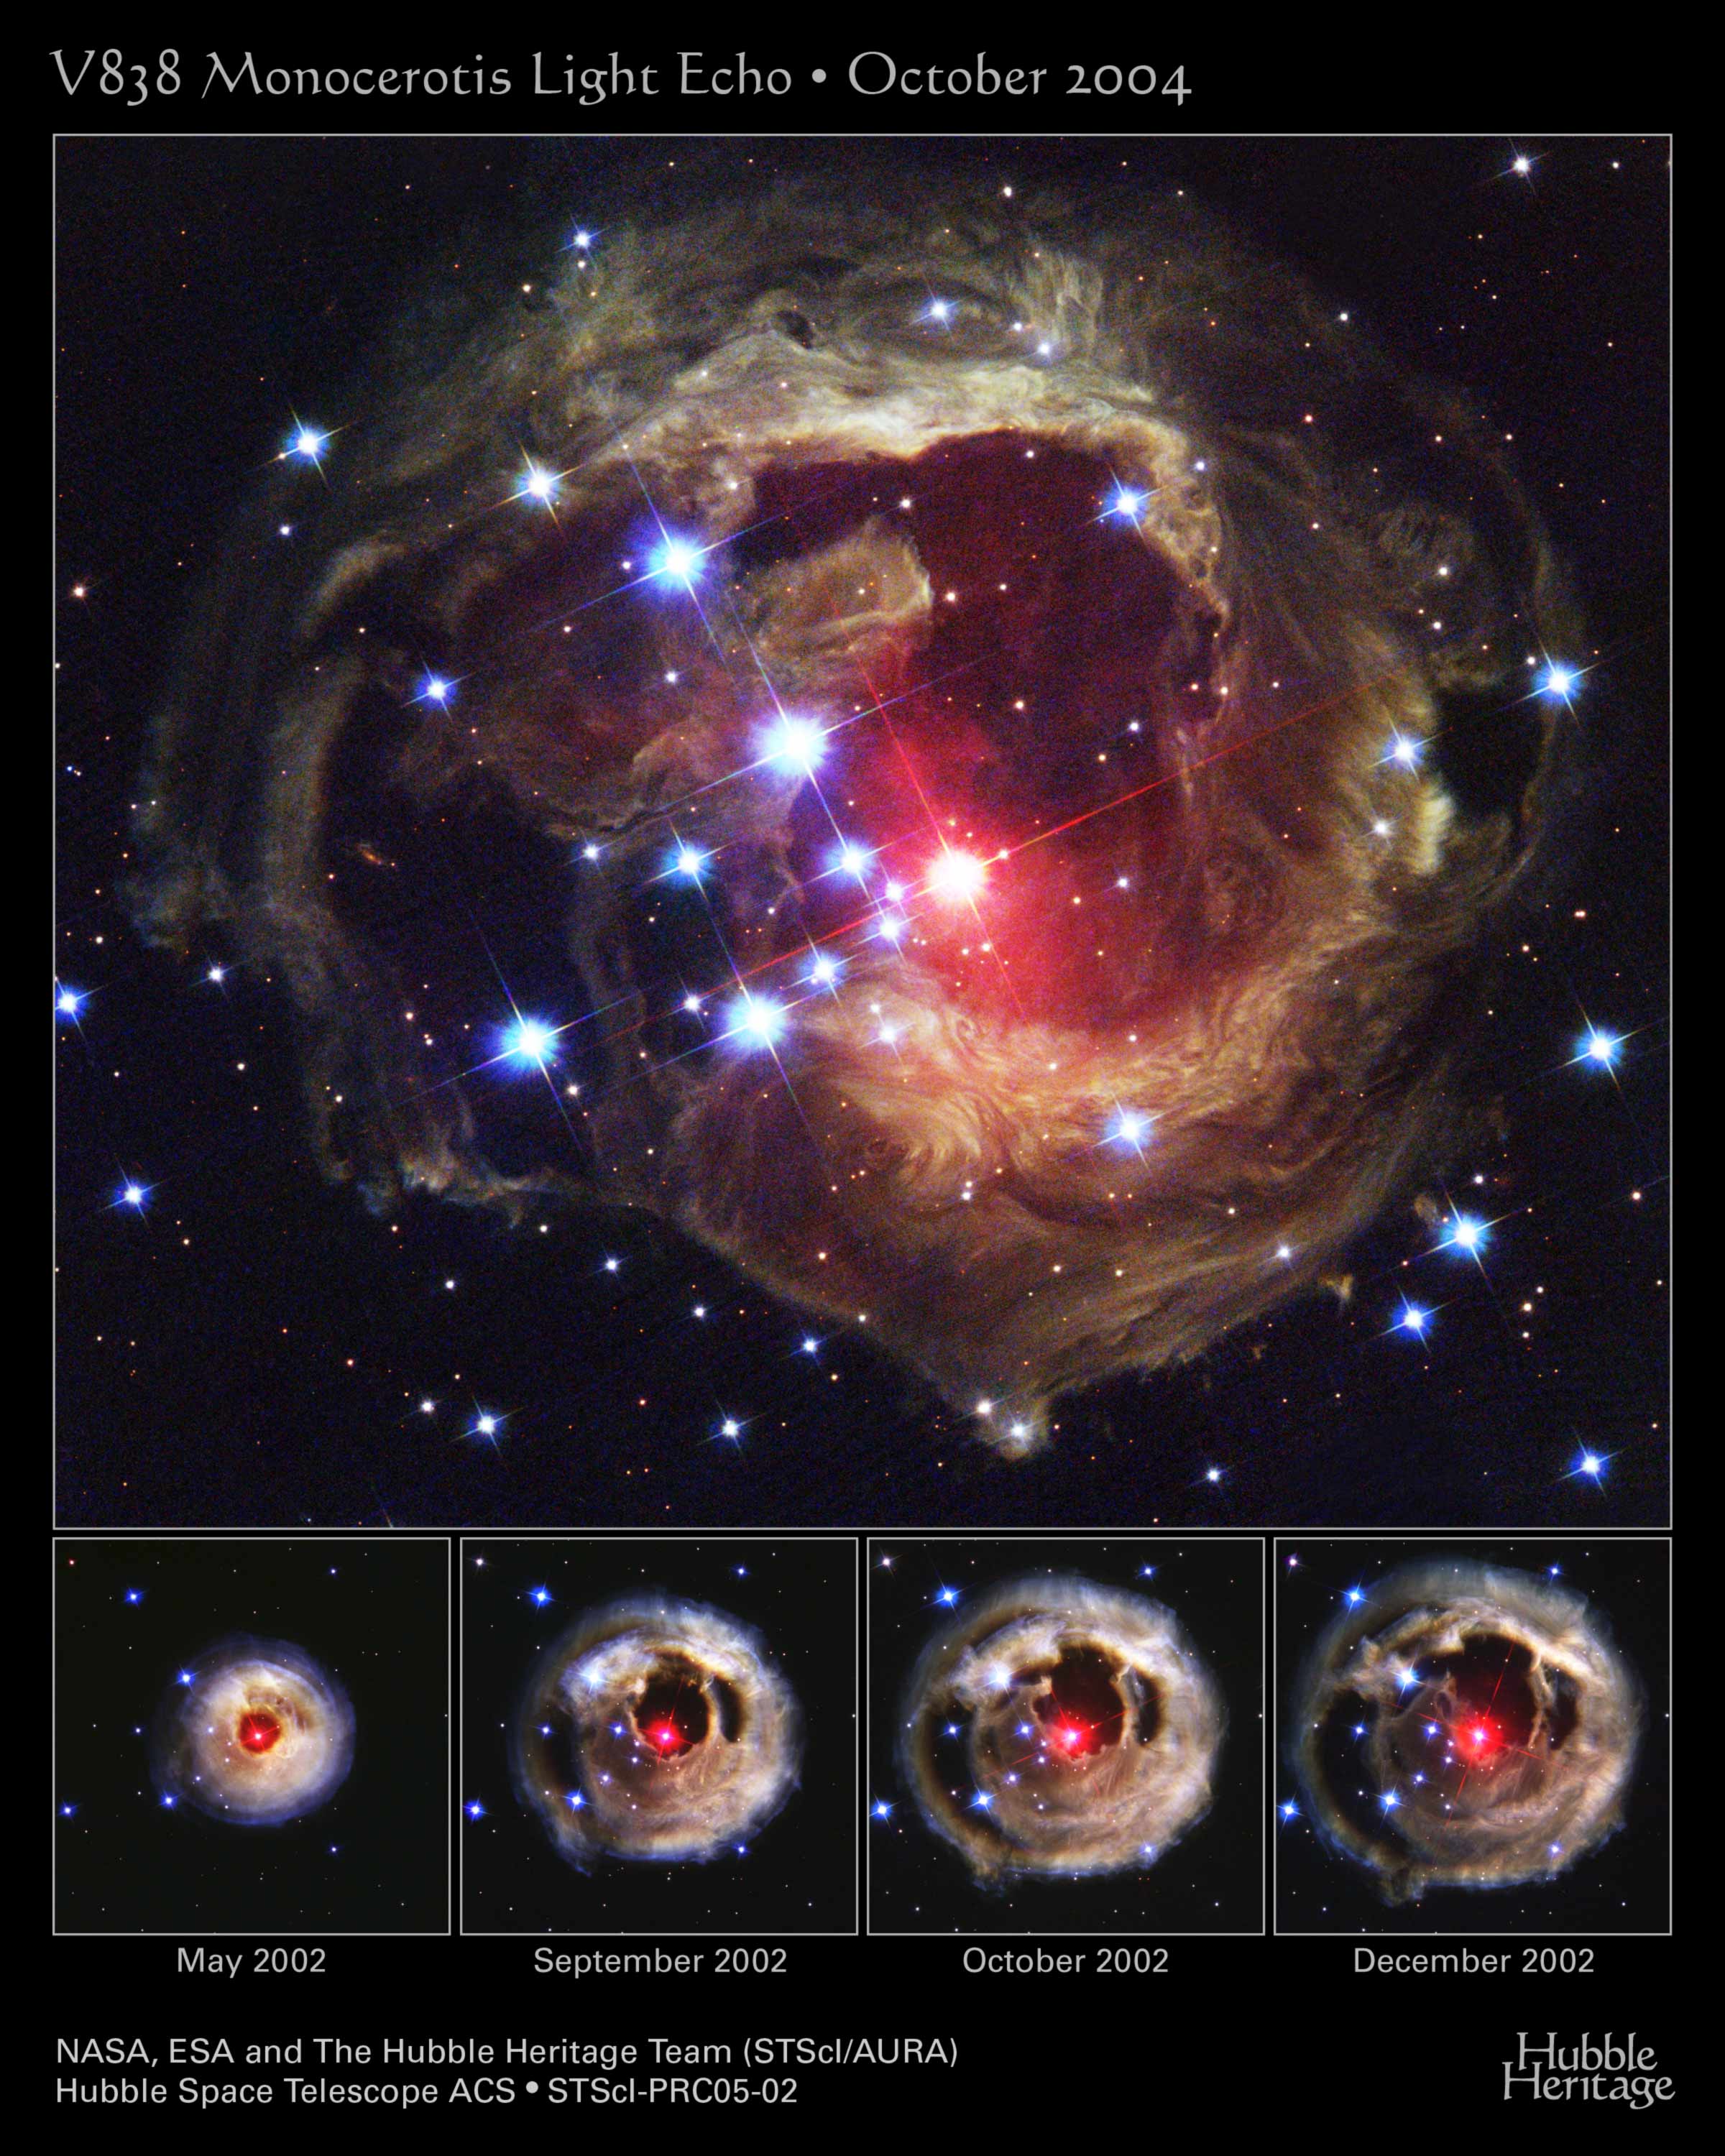

Flash From Star V838 Monocerotis Echoes Through Space

The Hubble Space Telescope's latest image of the star V838 Monocerotis (V838 Mon) reveals dramatic changes in the illumination of surrounding dusty cloud structures. The effect, called a light echo, has been unveiling never-before-seen dust patterns ever since the star suddenly brightened for several weeks in early 2002.

The illumination of interstellar dust comes from the red supergiant star at the middle of the image, which gave off a pulse of light three years ago, somewhat similar to setting off a flashbulb in a darkened room. The dust surrounding V838 Mon may have been ejected from the star during a previous explosion, similar to the 2002 event.

The echoing of light through space is similar to the echoing of sound through air. As light from the stellar explosion continues to propagate outwards, different parts of the surrounding dust are illuminated, just as a sound echo bounces off of objects near the source, and later, objects further from the source. Eventually, when light from the back side of the nebula begins to arrive, the light echo will give the illusion of contracting, and finally it will disappear.

V838 Mon is located about 20,000 light-years away from Earth in the direction of the constellation Monoceros, placing the star at the outer edge of our Milky Way galaxy. The Hubble telescope has imaged V838 Mon and its light echo several times since the star's outburst. Each time Hubble observes the event, different thin sections of the dust are seen as the pulse of illumination continues to expand away from the star at the speed of light, producing a constantly changing appearance. During the outburst event whose light reached Earth in 2002, the normally faint star suddenly brightened, becoming 600,000 times more luminous than our Sun.

The new image of V838 Mon, taken in October 2004 with Hubble's Advanced Camera for Surveys, was prepared from images obtained through filters that isolate blue, green, and infrared light. These images have been combined to produce a full-color picture that approximates the true colors of the light echo and the very red star near the center.

Credit: NASA, ESA, and The Hubble Heritage Team (STScI/AURA); Acknowledgment: H.E. Bond (STScI)